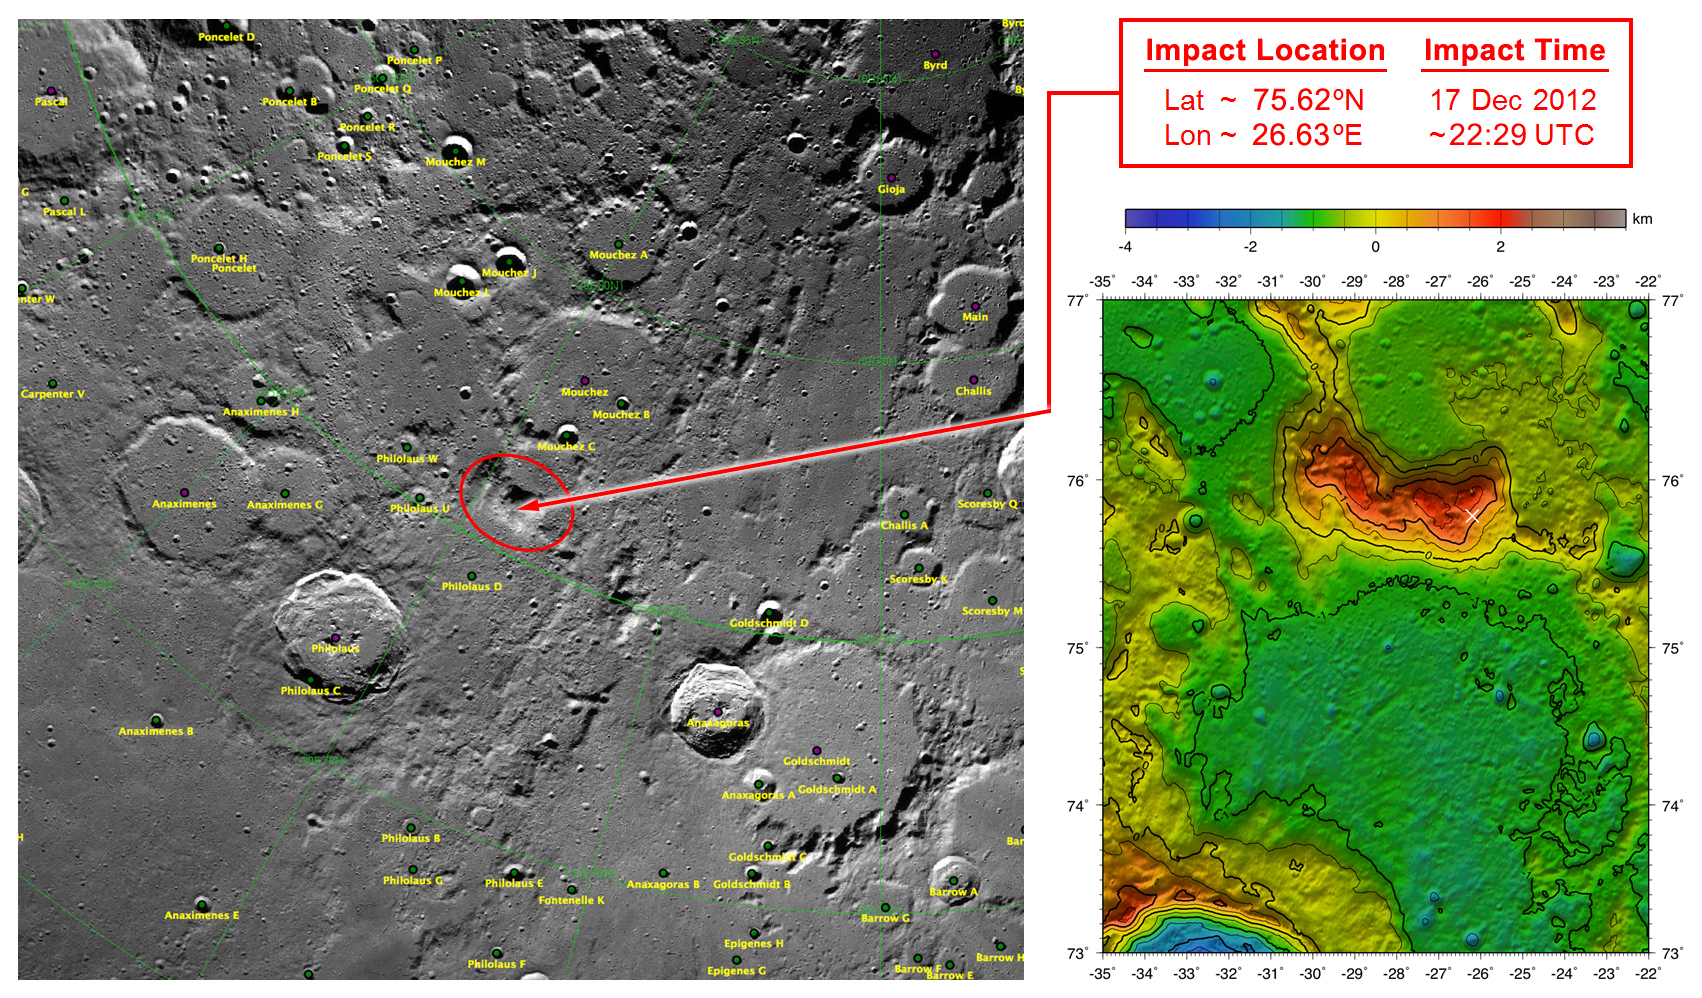

GRAIL’s Final Resting Spot

These maps of Earth’s moon highlight the region where the twin spacecraft of NASA’s Gravity Recovery and Interior Laboratory (GRAIL) mission will impact on Dec. 17, marking the end of its successful endeavor to map the moon’s gravity. The two washing-machine-sized spacecraft, named Ebb and Flow, will impact at an unnamed mountain near the moon’s North Pole.

These maps are from NASA’s Lunar Reconnaissance Orbiter.

NASA’s Jet Propulsion Laboratory in Pasadena, Calif., manages the GRAIL mission for NASA’s Science Mission Directorate in Washington. The Massachusetts Institute of Technology, Cambridge, is home to the mission’s principal investigator, Maria Zuber. GRAIL is part of the Discovery Program managed at NASA’s Marshall Space Flight Center in Huntsville, Ala. Lockheed Martin Space Systems in Denver built the spacecraft. The California Institute of Technology in Pasadena manages JPL for NASA.

Credit: NASA/GSFC